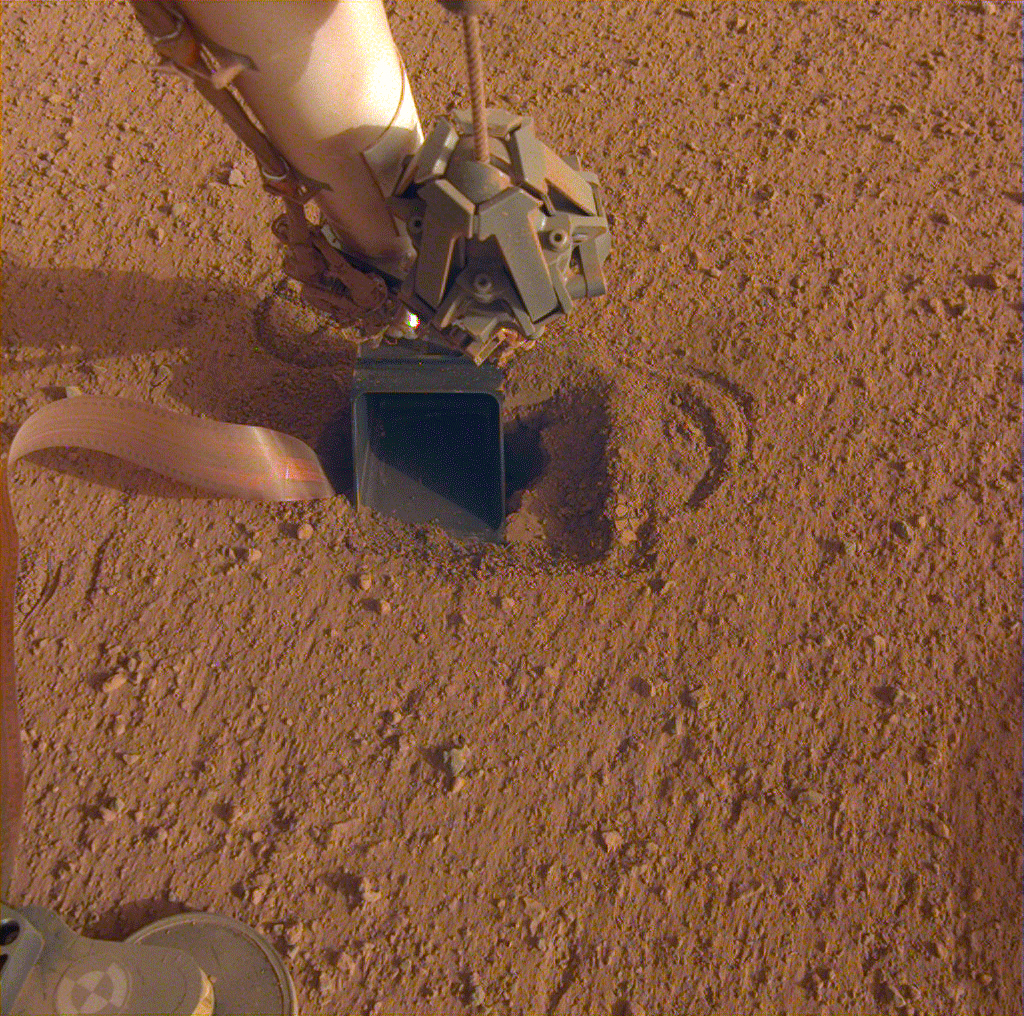

NASA InSight’s Mole Taps the Bottom of the Lander’s Scoop

After the scoop on the end of NASA’s Mars InSight lander was used to push down on the top of the spacecraft’s “mole,” or self-hammering heat probe, it was held in place to essentially block the mole from popping out of the soil. The movement of sand grains in the scoop, seen here, suggested that the mole had began bumping up against the bottom of the scoop while hammering on June 20, 2020.

JPL manages InSight for NASA’s Science Mission Directorate. InSight is part of NASA’s Discovery Program, managed by the agency’s Marshall Space Flight Center in Huntsville, Alabama. Lockheed Martin Space in Denver built the InSight spacecraft, including its cruise stage and lander, and supports spacecraft operations for the mission.

A number of European partners, including France’s Centre National d’Études Spatiales (CNES) and the German Aerospace Center (DLR), are supporting the InSight mission. CNES and the Institut de Physique du Globe de Paris (IPGP) provided the Seismic Experiment for Interior Structure (SEIS) instrument, with significant contributions from the Max Planck Institute for Solar System Research (MPS) in Germany, the Swiss Institute of Technology (ETH) in Switzerland, Imperial College and Oxford University in the United Kingdom, and JPL. DLR provided the Heat Flow and Physical Properties Package (HP3) instrument, with significant contributions from the Space Research Center (CBK) of the Polish Academy of Sciences and Astronika in Poland. Spain’s Centro de Astrobiología (CAB) supplied the wind sensors.

Credit: NASA/JPL-Caltech